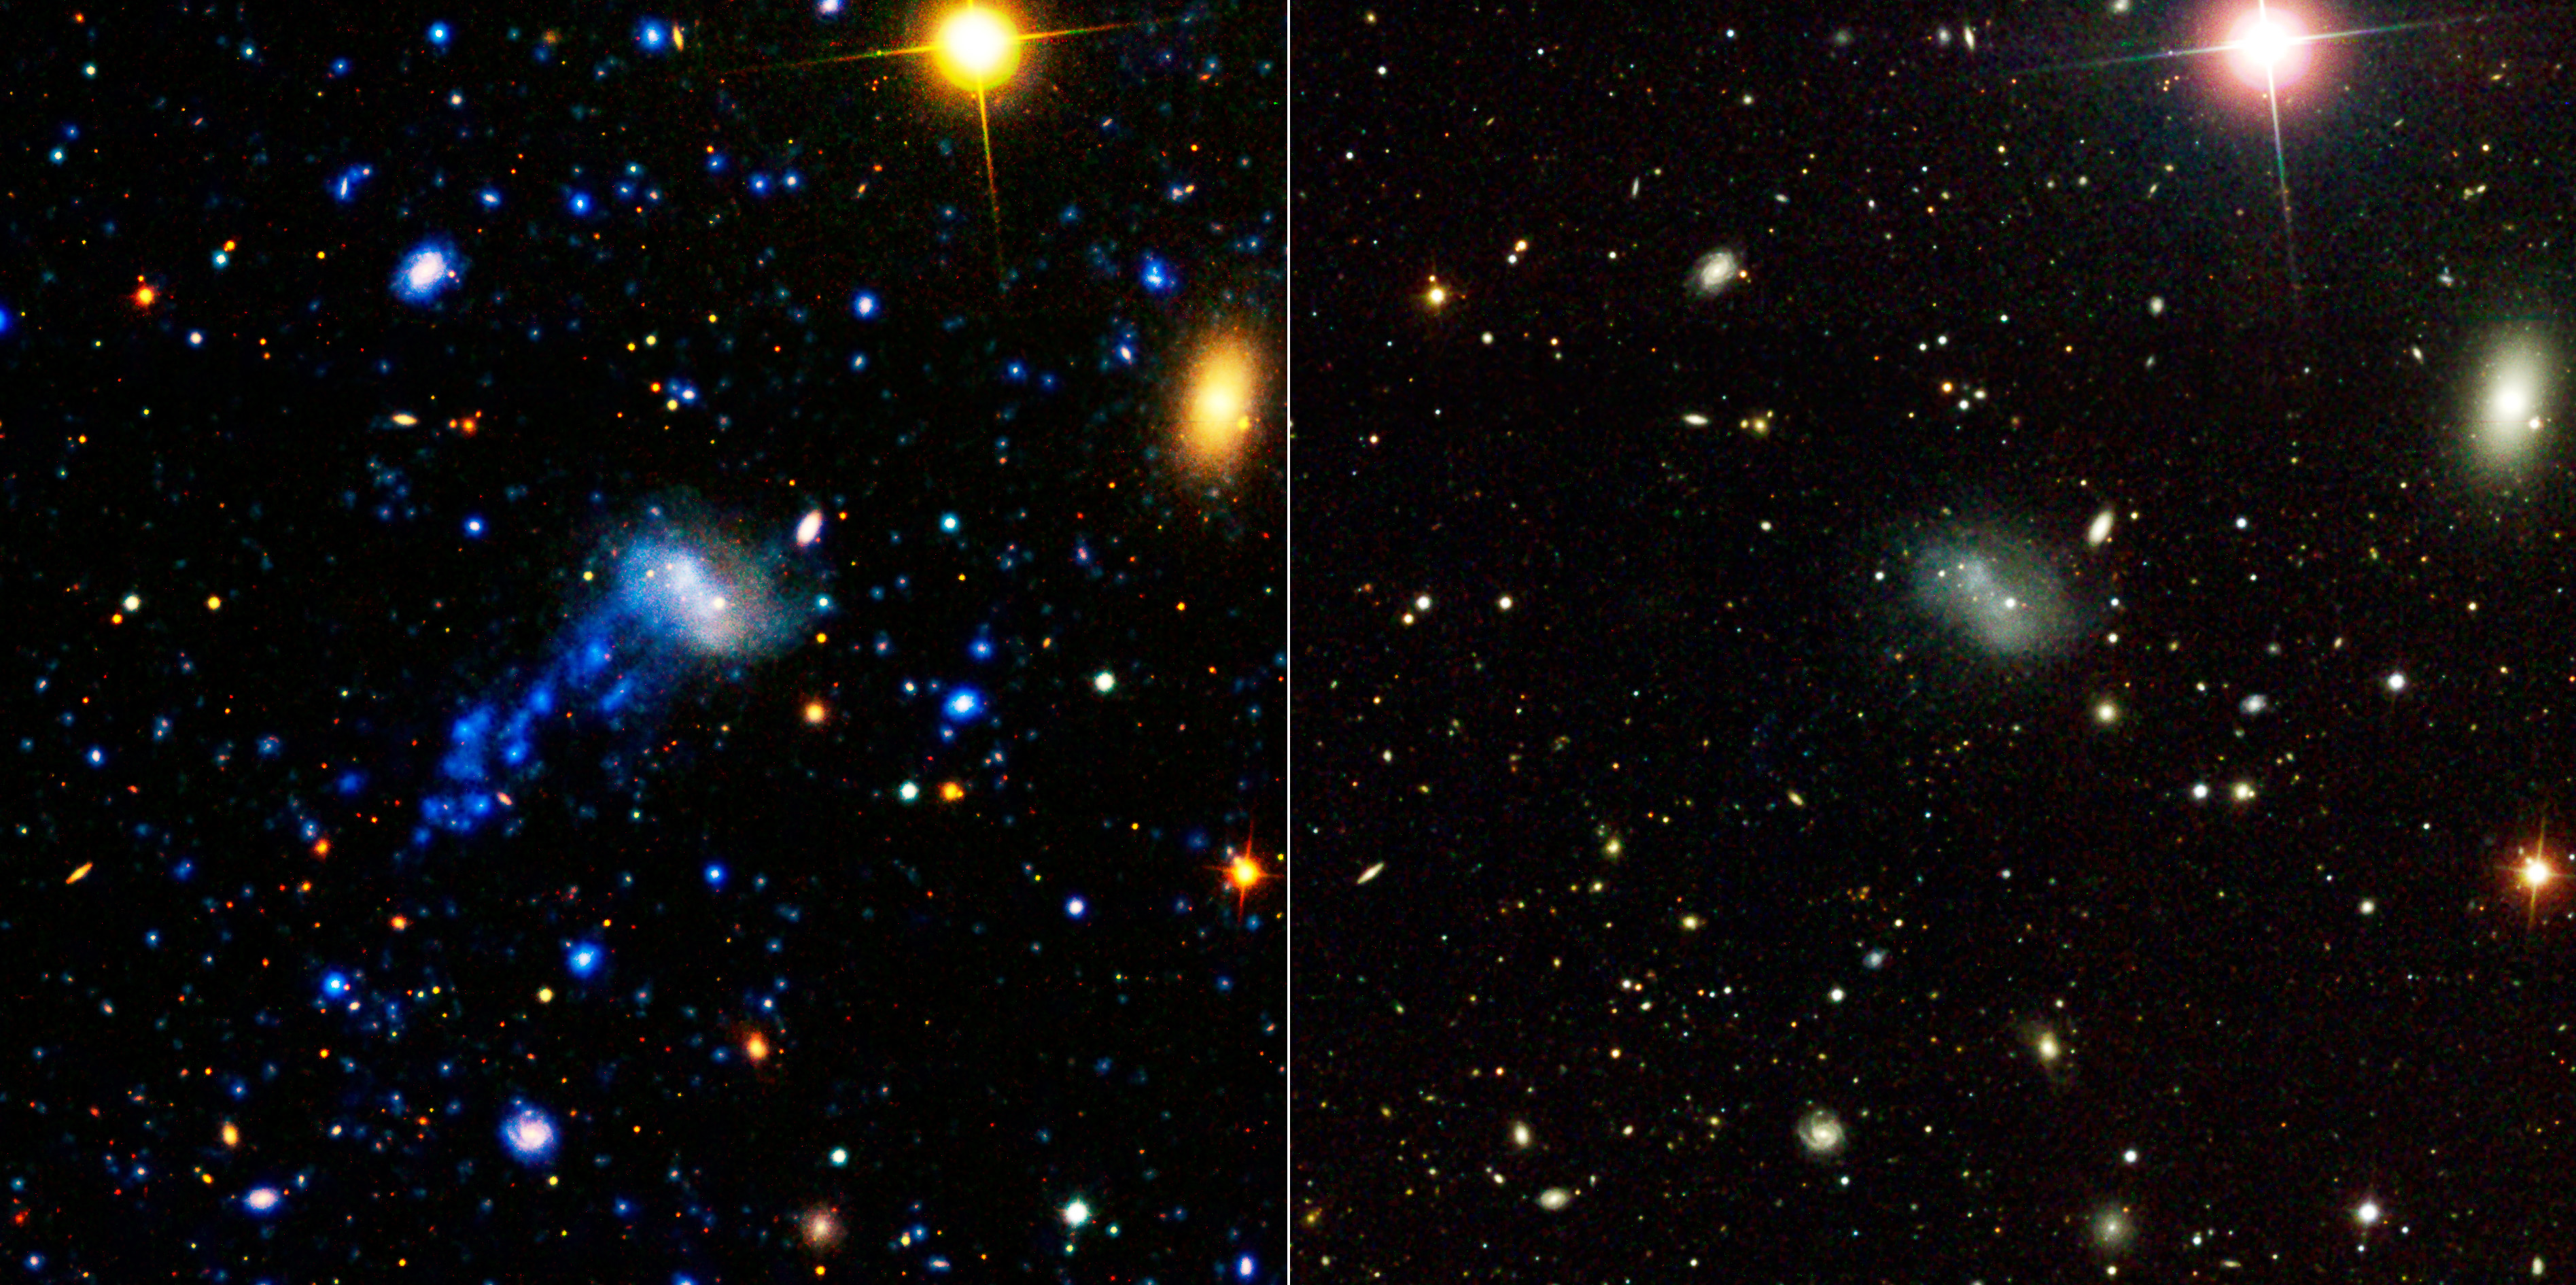

Now You See a Tail, Now You Don’t

Poster Version

GALEX UltravioletSDSS Visible Light

NASA’s Galaxy Evolution Explorer found a tail behind a galaxy called IC 3418. The star-studded tail can be seen on the left, as detected by the space telescope in ultraviolet light. The tail has escaped detection in visible light, as shown by the image on the right, taken by a visible-light telescope on the ground. This tail was created as the galaxy plunged into gas in a family of galaxies known as the Virgo cluster.

The image on the left is a composite of data from the Galaxy Evolution Explorer (far-ultraviolet light is dark blue and near-ultraviolet light is light blue); and the Sloan Digital Sky Survey (visible light is colored green and red). The image on the right is from the Sloan Digital Sky Survey.

Other galaxies and stars can be seen scattered throughout the image. Another galaxy called IC 3413, which is part of the Virgo cluster, can be seen to the right of IC 3418 as an oval-shaped blob. The bright large dot at upper right is a star in our Milky Way galaxy.

Credit: NASA/JPL-Caltech